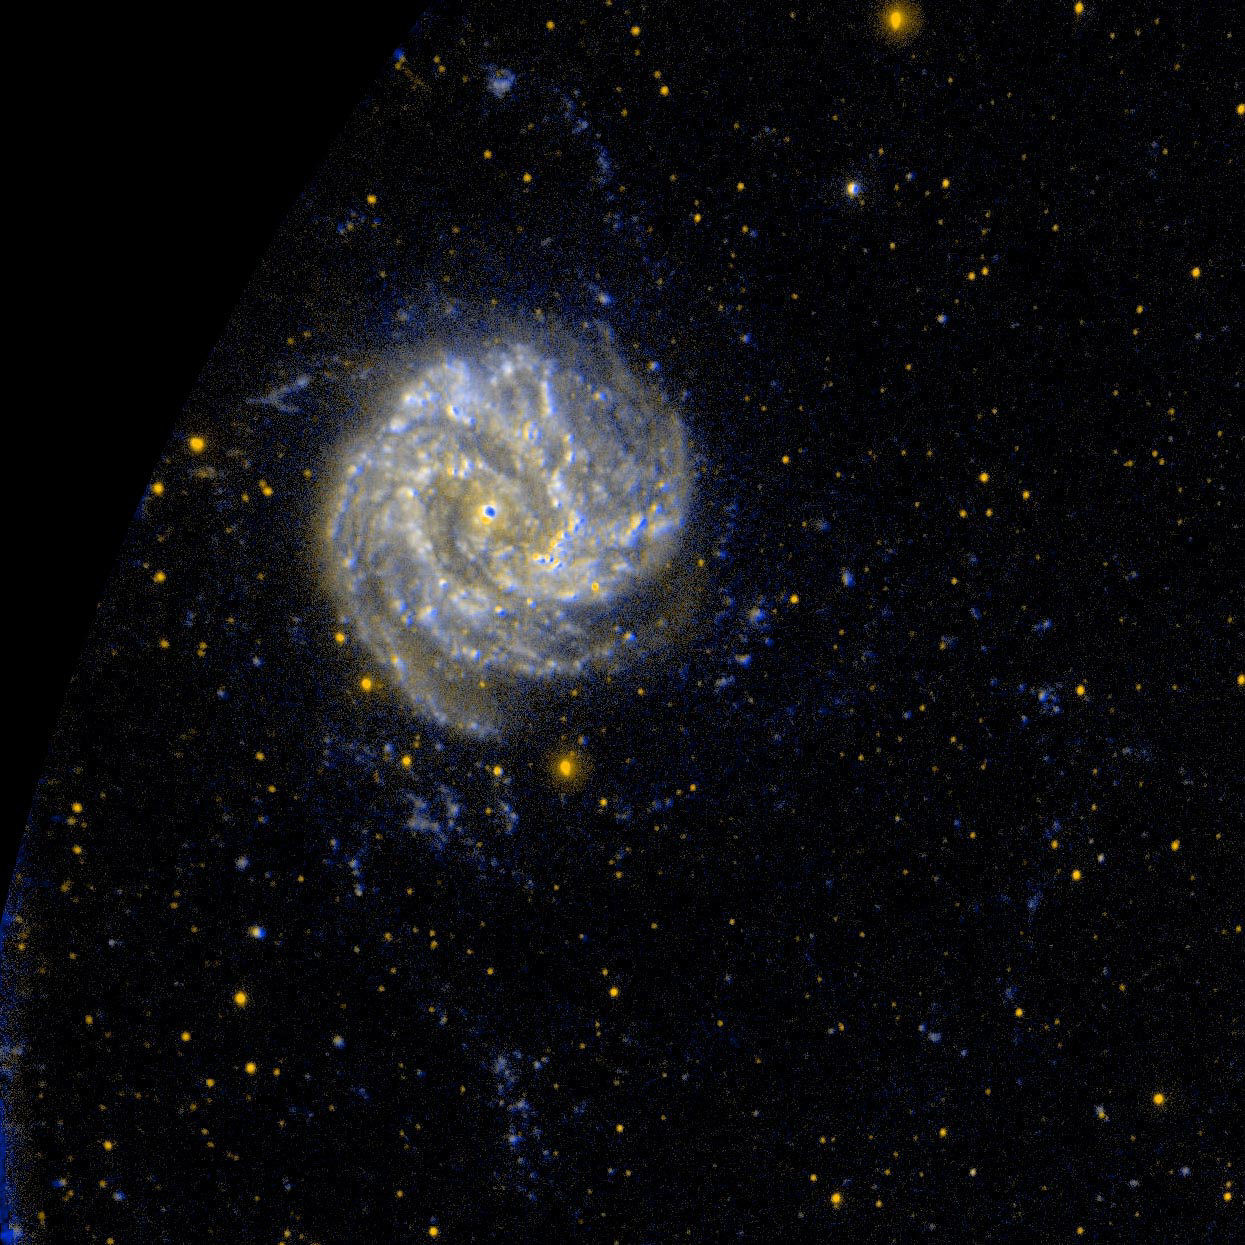

“Southern Pinwheel” Galaxy M83

GALEX ultraviolet images suggest the M83 has unusual pockets of star formation separated by large distances from the spiral arms in the main disk of the galaxy.

Credit: NASA/JPL-Caltech/SSC